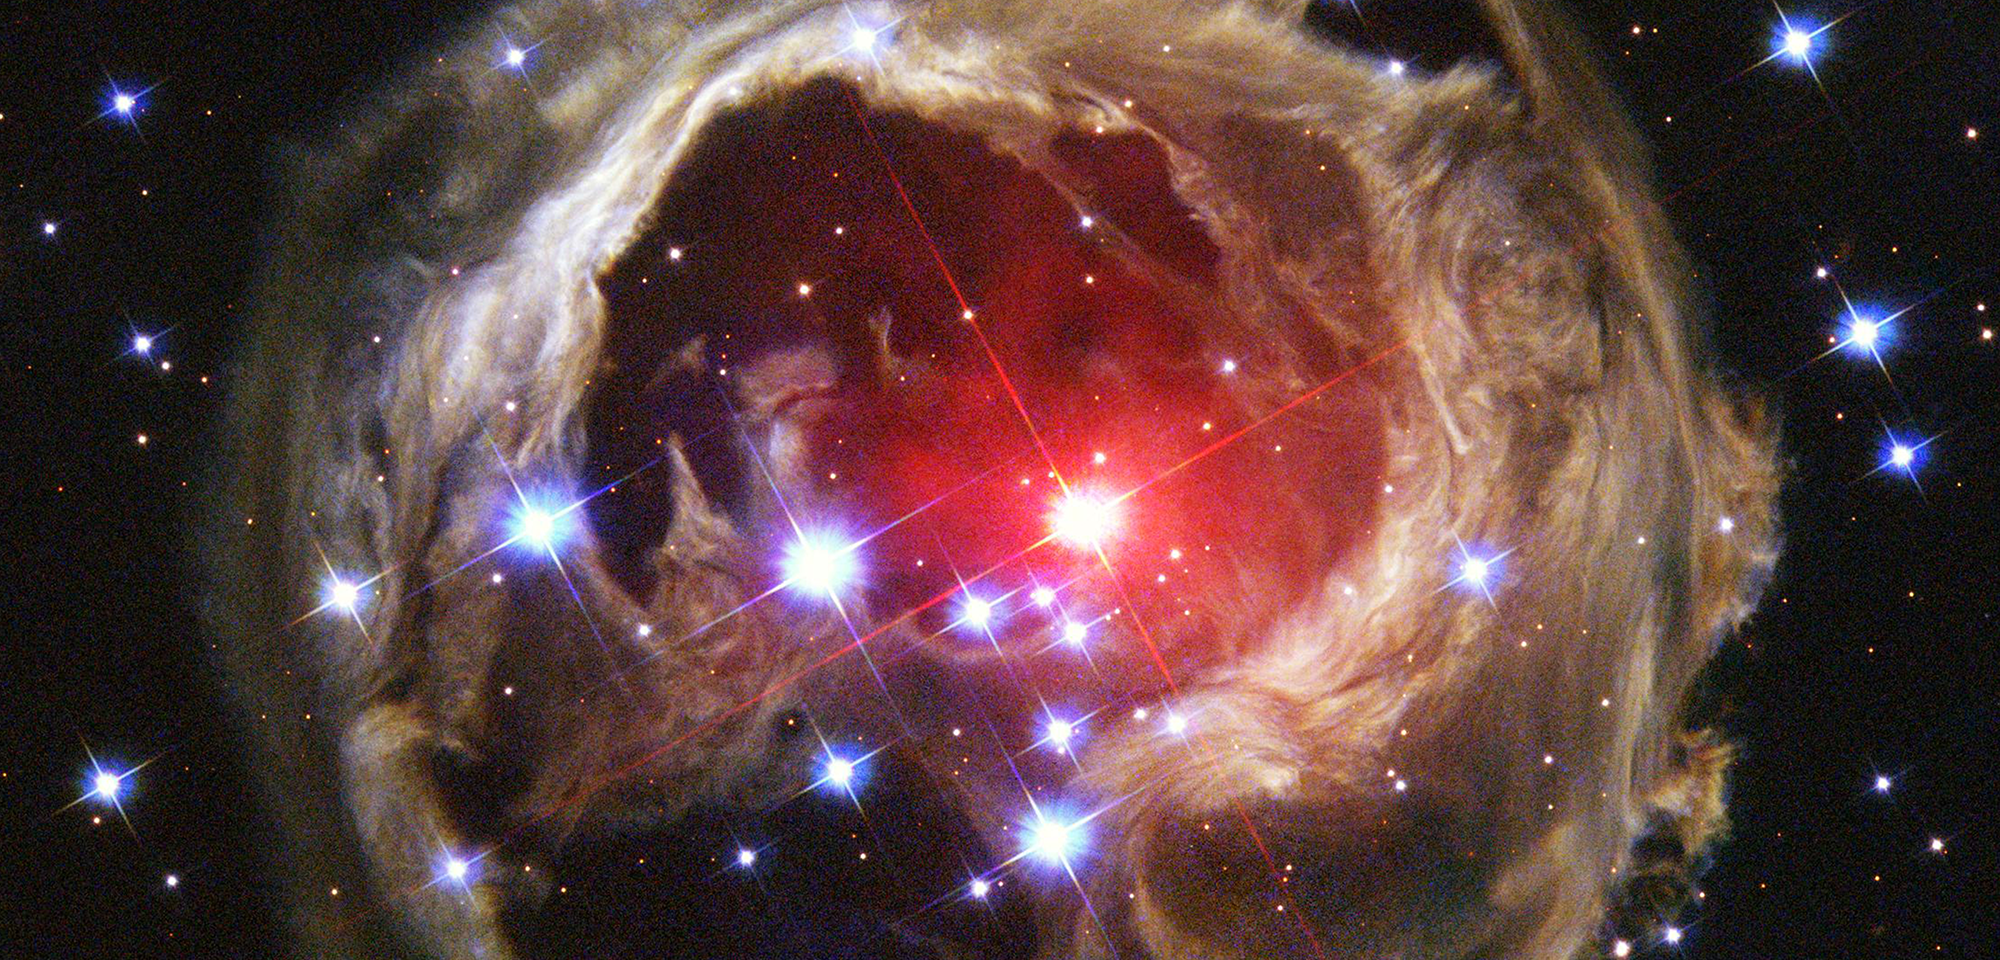

V838 Monocerotis

A halo of light surrounds an unusual, variable star called V838 Monocerotis (V838 Mon). Called a light echo, the expanding illumination of interstellar dust around the star has been revealing remarkable structures in the dusty cloud ever since the star suddenly brightened in January 2002. V838 Mon temporarily became 600,000 times brighter than our Sun, until it faded in April 2002. It was one of the brightest stars in the entire Milky Way. The reason for the eruption is still unclear.

The red supergiant star, seen in the middle of the image, is located about 20,000 light-years away from Earth in the direction of the constellation Monoceros, at the outer edge of our Milky Way Galaxy. The star has some similarities to a class of objects called "novae," which suddenly increase in brightness due to thermonuclear explosions at their surfaces. However, the detailed behavior of V838 Mon, in particular its extremely red color, has been completely different from any previously known nova.

The light from V838 Mon scatters or "echoes" off the dust and then travels to Earth. Because of the extra distance the scattered light travels, it reaches Earth long after the light from the stellar outburst itself. Therefore, a light echo is an analog of a sound echo produced, for example, when sound from an Alpine yodeler echoes off of the surrounding mountainsides.

Hubble has observed the V838 Mon light echo several times since 2002. Light from V838 Mon continues propagating outward. Each new observation of the light echo reveals a new and unique "thin-section" through the interstellar dust around the star. Scientists have been studying the structure of V838 Mon to understand the distribution of dust revealed by the echo, and to determine what prompted the progenitor star to create the outburst.

Constellation: Monoceros

Distance: ~20,000 light-years (~6 kiloparsecs)

Instrument: Advanced Camera for Surveys/WFC

Image Filters: F435W (B), F606W (V), F814W (I)

Credit: NASA, ESA, and the Hubble Heritage Team (STScI/AURA)